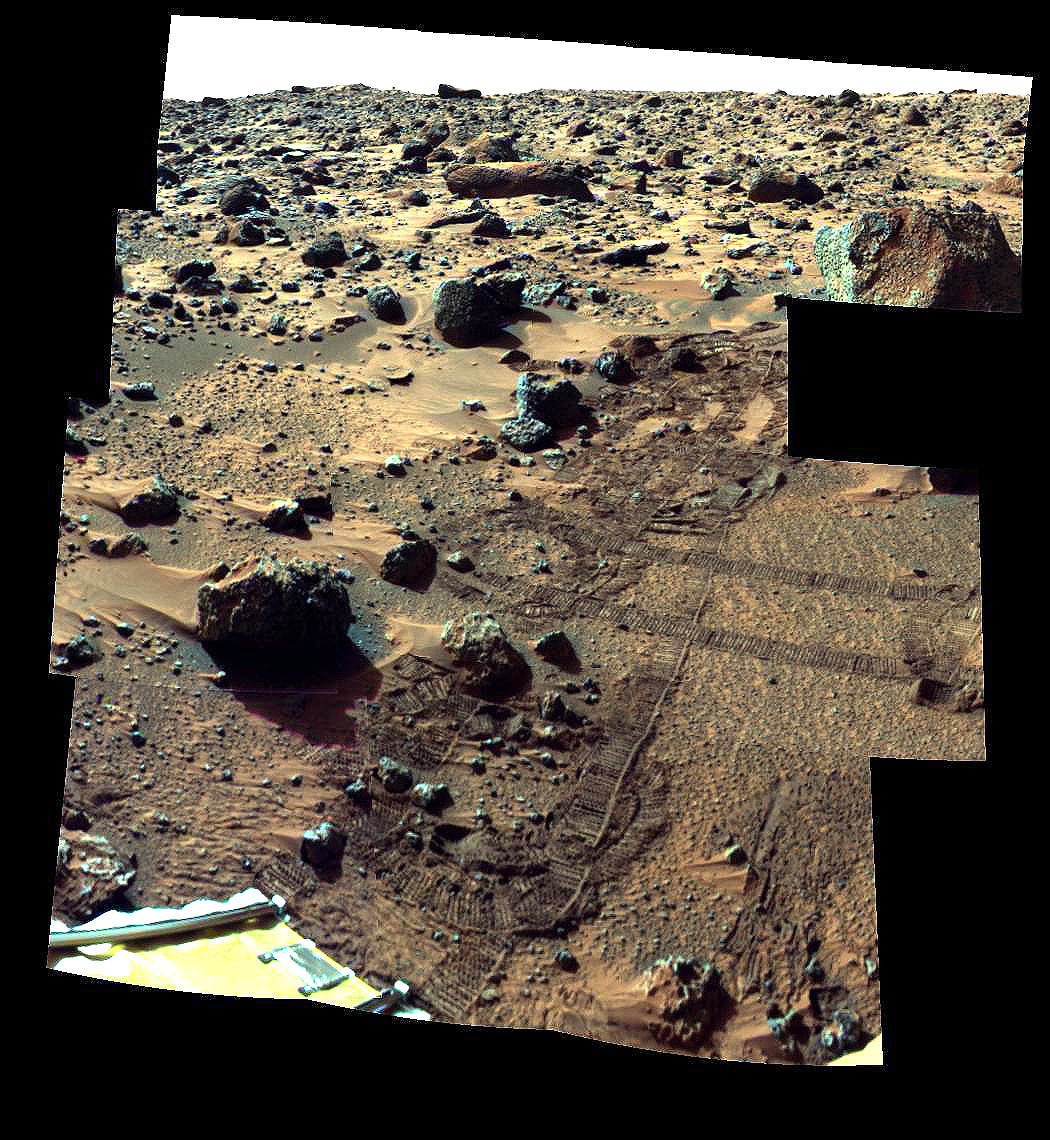

“Barnacle Bill” and Surrounding from Super-Pan

This is an image from the super-pan sequence. Of importance are some of the features around the rock nicknamed Barnacle Bill in the left foreground. The rock shows a “streamlined tail” composed of particles deposited by wind on the leeward (downwind) side of the rock. Also seen is a “moat” around the opposite (windward) side of the rock where either erosion (or non-deposition) of fine sediment has occurred. Mars Pathfinder scientist believe that the wind blowing over and around rocks like Barnacle Bill creates an airflow pattern wherein a buffer zone is formed immediately upwind of the rock and airflow patterns keep sediment from being deposited directly upwind of Barnacle Bill. On the downwind side, however, the airflow is complex and a small wake and tapered “dead air zone” form. Sediment can be deposited within this region, the shape of the formed deposit corresponds to the airflow patterns that exist behind the rock. Similar features have been observed at the Viking landing sites, and are thought to form under high wind conditions during the autumn and winter seasons in the northern hemisphere. This image mosaic was processed by the U.S. Geological Survey in support of the NASA/JPL Mars Pathfinder Mars Mission.

Mars Pathfinder is the second in NASA’s Discovery program of low-cost spacecraft with highly focused science goals. The Jet Propulsion Laboratory, Pasadena, CA, developed and manages the Mars Pathfinder mission for NASA’s Office of Space Science, Washington, D.C. JPL is a division of the California Institute of Technology (Caltech). The Imager for Mars Pathfinder (IMP) was developed by the University of Arizona Lunar and Planetary Laboratory under contract to JPL. Peter Smith is the Principal Investigator.

Photojournal note: Sojourner spent 83 days of a planned seven-day mission exploring the Martian terrain, acquiring images, and taking chemical, atmospheric and other measurements. The final data transmission received from Pathfinder was at 10:23 UTC on September 27, 1997. Although mission managers tried to restore full communications during the following five months, the successful mission was terminated on March 10, 1998.

Credit: NASA/JPL